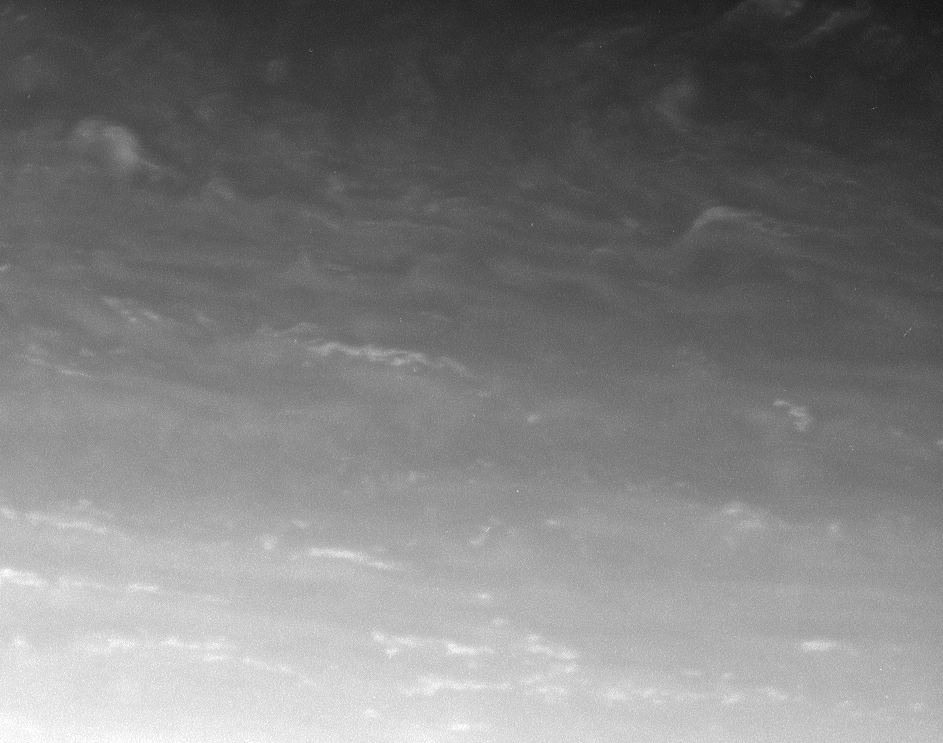

Shear Zone

This atmosphere close-up shows bright clouds in Saturn’s northern hemisphere being sheared apart. The clouds at the bottom of the image are tilted and stretched because the wind at those lower latitudes is moving much faster to the east than the wind at the higher latitudes near the top of the image, hence the shear.

This appearance suggests that these bright eddies are passive tracers of the atmosphere’s motion — they appear, probably as a result of upwelling due to convection from below, and then they are sheared apart.

The image was taken in visible light with the Cassini spacecraft narrow-angle camera on Feb. 16, 2006, at a distance of approximately 3.3 million kilometers (2 million miles) from Saturn. The image scale is 19 kilometers (12 miles) per pixel.

The Cassini-Huygens mission is a cooperative project of NASA, the European Space Agency and the Italian Space Agency. The Jet Propulsion Laboratory, a division of the California Institute of Technology in Pasadena, manages the mission for NASA’s Science Mission Directorate, Washington, D.C. The Cassini orbiter and its two onboard cameras were designed, developed and assembled at JPL. The imaging operations center is based at the Space Science Institute in Boulder, Colo.

Credit: NASA/JPL/Space Science Institute